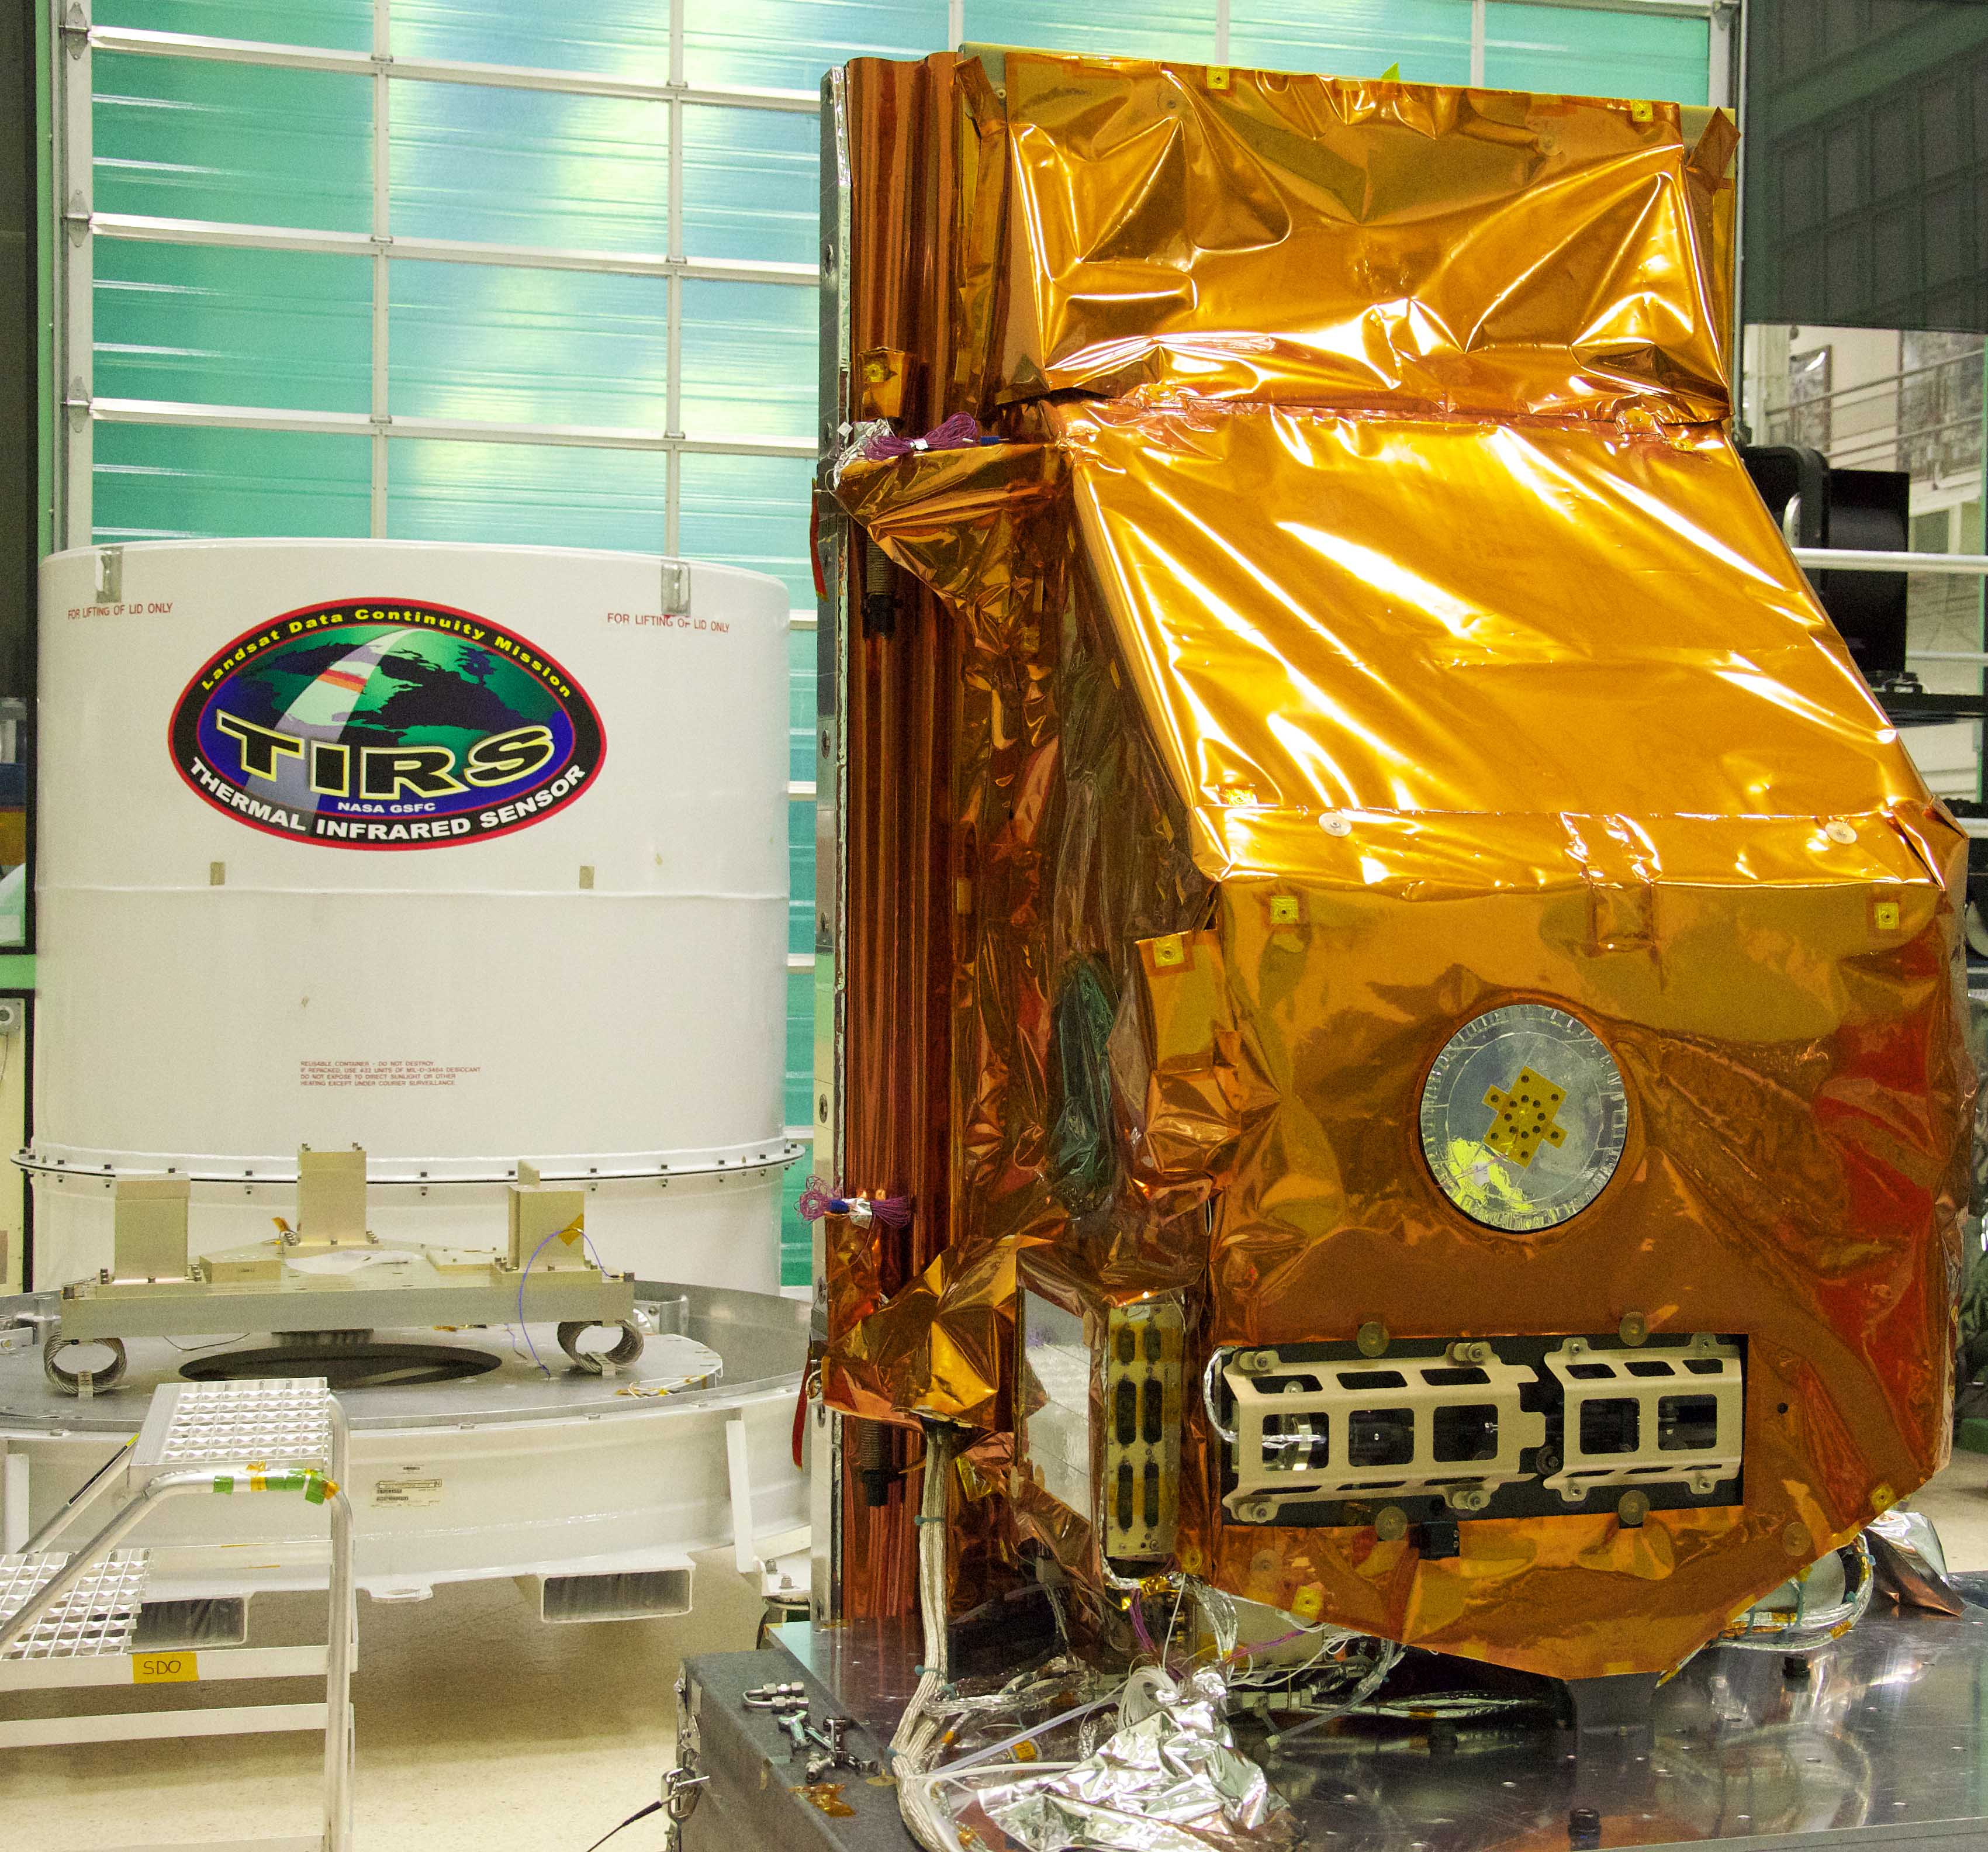

Shipment of the TIRS instrument

The TIRS instrument in the foreground with its shipping container waits in the background. The copper-color of TIRS is due to the gold-colored foil that coats the Multi-Layer Insulation blankets. The Thermal Infrared Sensor (TIRS) will fly on the next Landsat satellite, the Landsat Data Continuity Mission (LDCM). TIRS was built on an accelerated schedule at NASA's Goddard Space Flight Center, Greenbelt, Md. and will now be integrated into the LDCM spacecraft at Orbital Science Corp. in Gilbert, Ariz. The Landsat Program is a series of Earth observing satellite missions jointly managed by NASA and the U.S. Geological Survey. Landsat satellites have been consistently gathering data about our planet since 1972. They continue to improve and expand this unparalleled record of Earth's changing landscapes for the benefit of all.

Credit: NASA/GSFC/Rebecca Roth